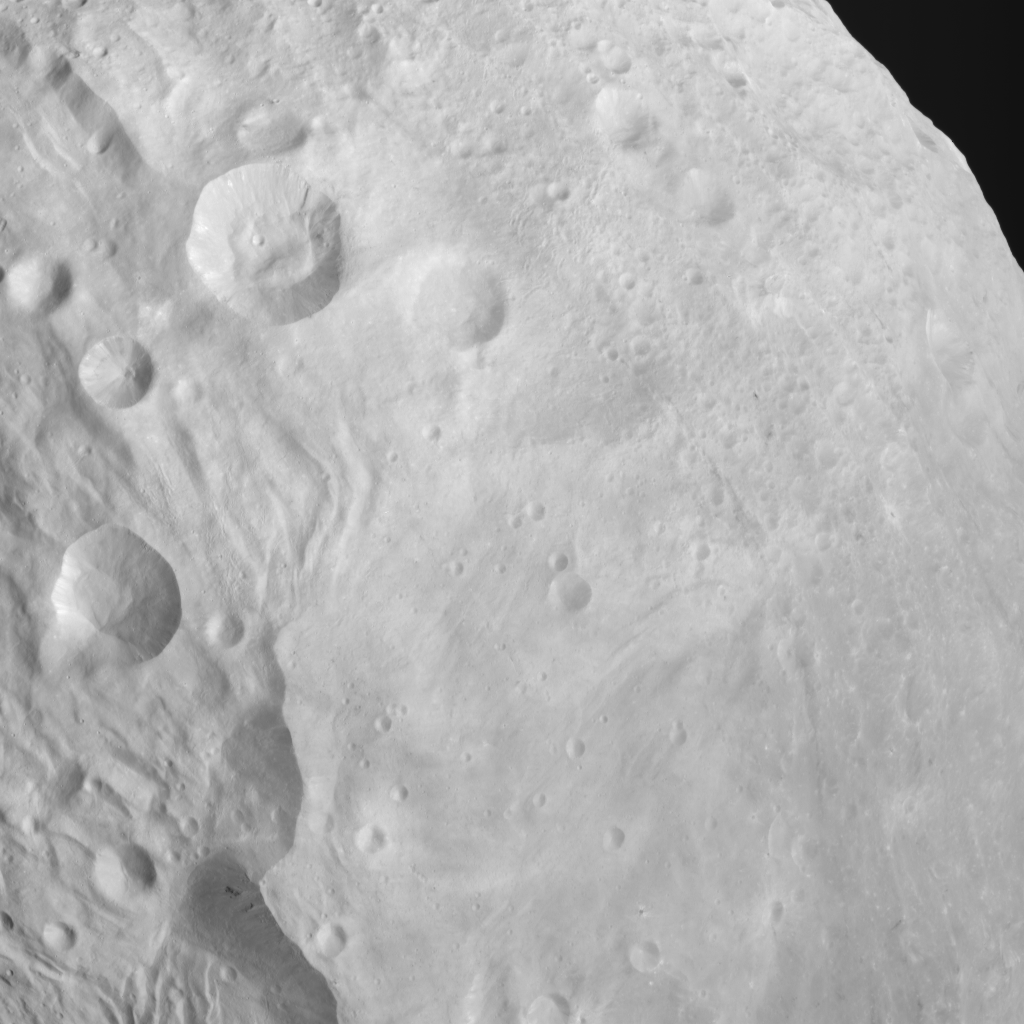

Craters, Scarps, Troughs, Grooves and Plains on Vesta

NASA’s Dawn spacecraft obtained this image with its framing camera on Aug. 26, 2011. This image was taken through the camera’s clear filter. The image has a resolution of about 260 meters per pixel.

The Dawn mission to Vesta and Ceres is managed by NASA’s Jet Propulsion Laboratory, a division of the California Institute of Technology in Pasadena, for NASA’s Science Mission Directorate, Washington. UCLA is responsible for overall Dawn mission science. The Dawn framing cameras have been developed and built under the leadership of the Max Planck Institute for Solar System Research, Katlenburg-Lindau, Germany, with significant contributions by DLR German Aerospace Center, Institute of Planetary Research, Berlin, and in coordination with the Institute of Computer and Communication Network Engineering, Braunschweig. The Framing Camera project is funded by the Max Planck Society, DLR, and NASA/JPL.

Credit: NASA/JPL-Caltech/UCLA/MPS/DLR/IDA